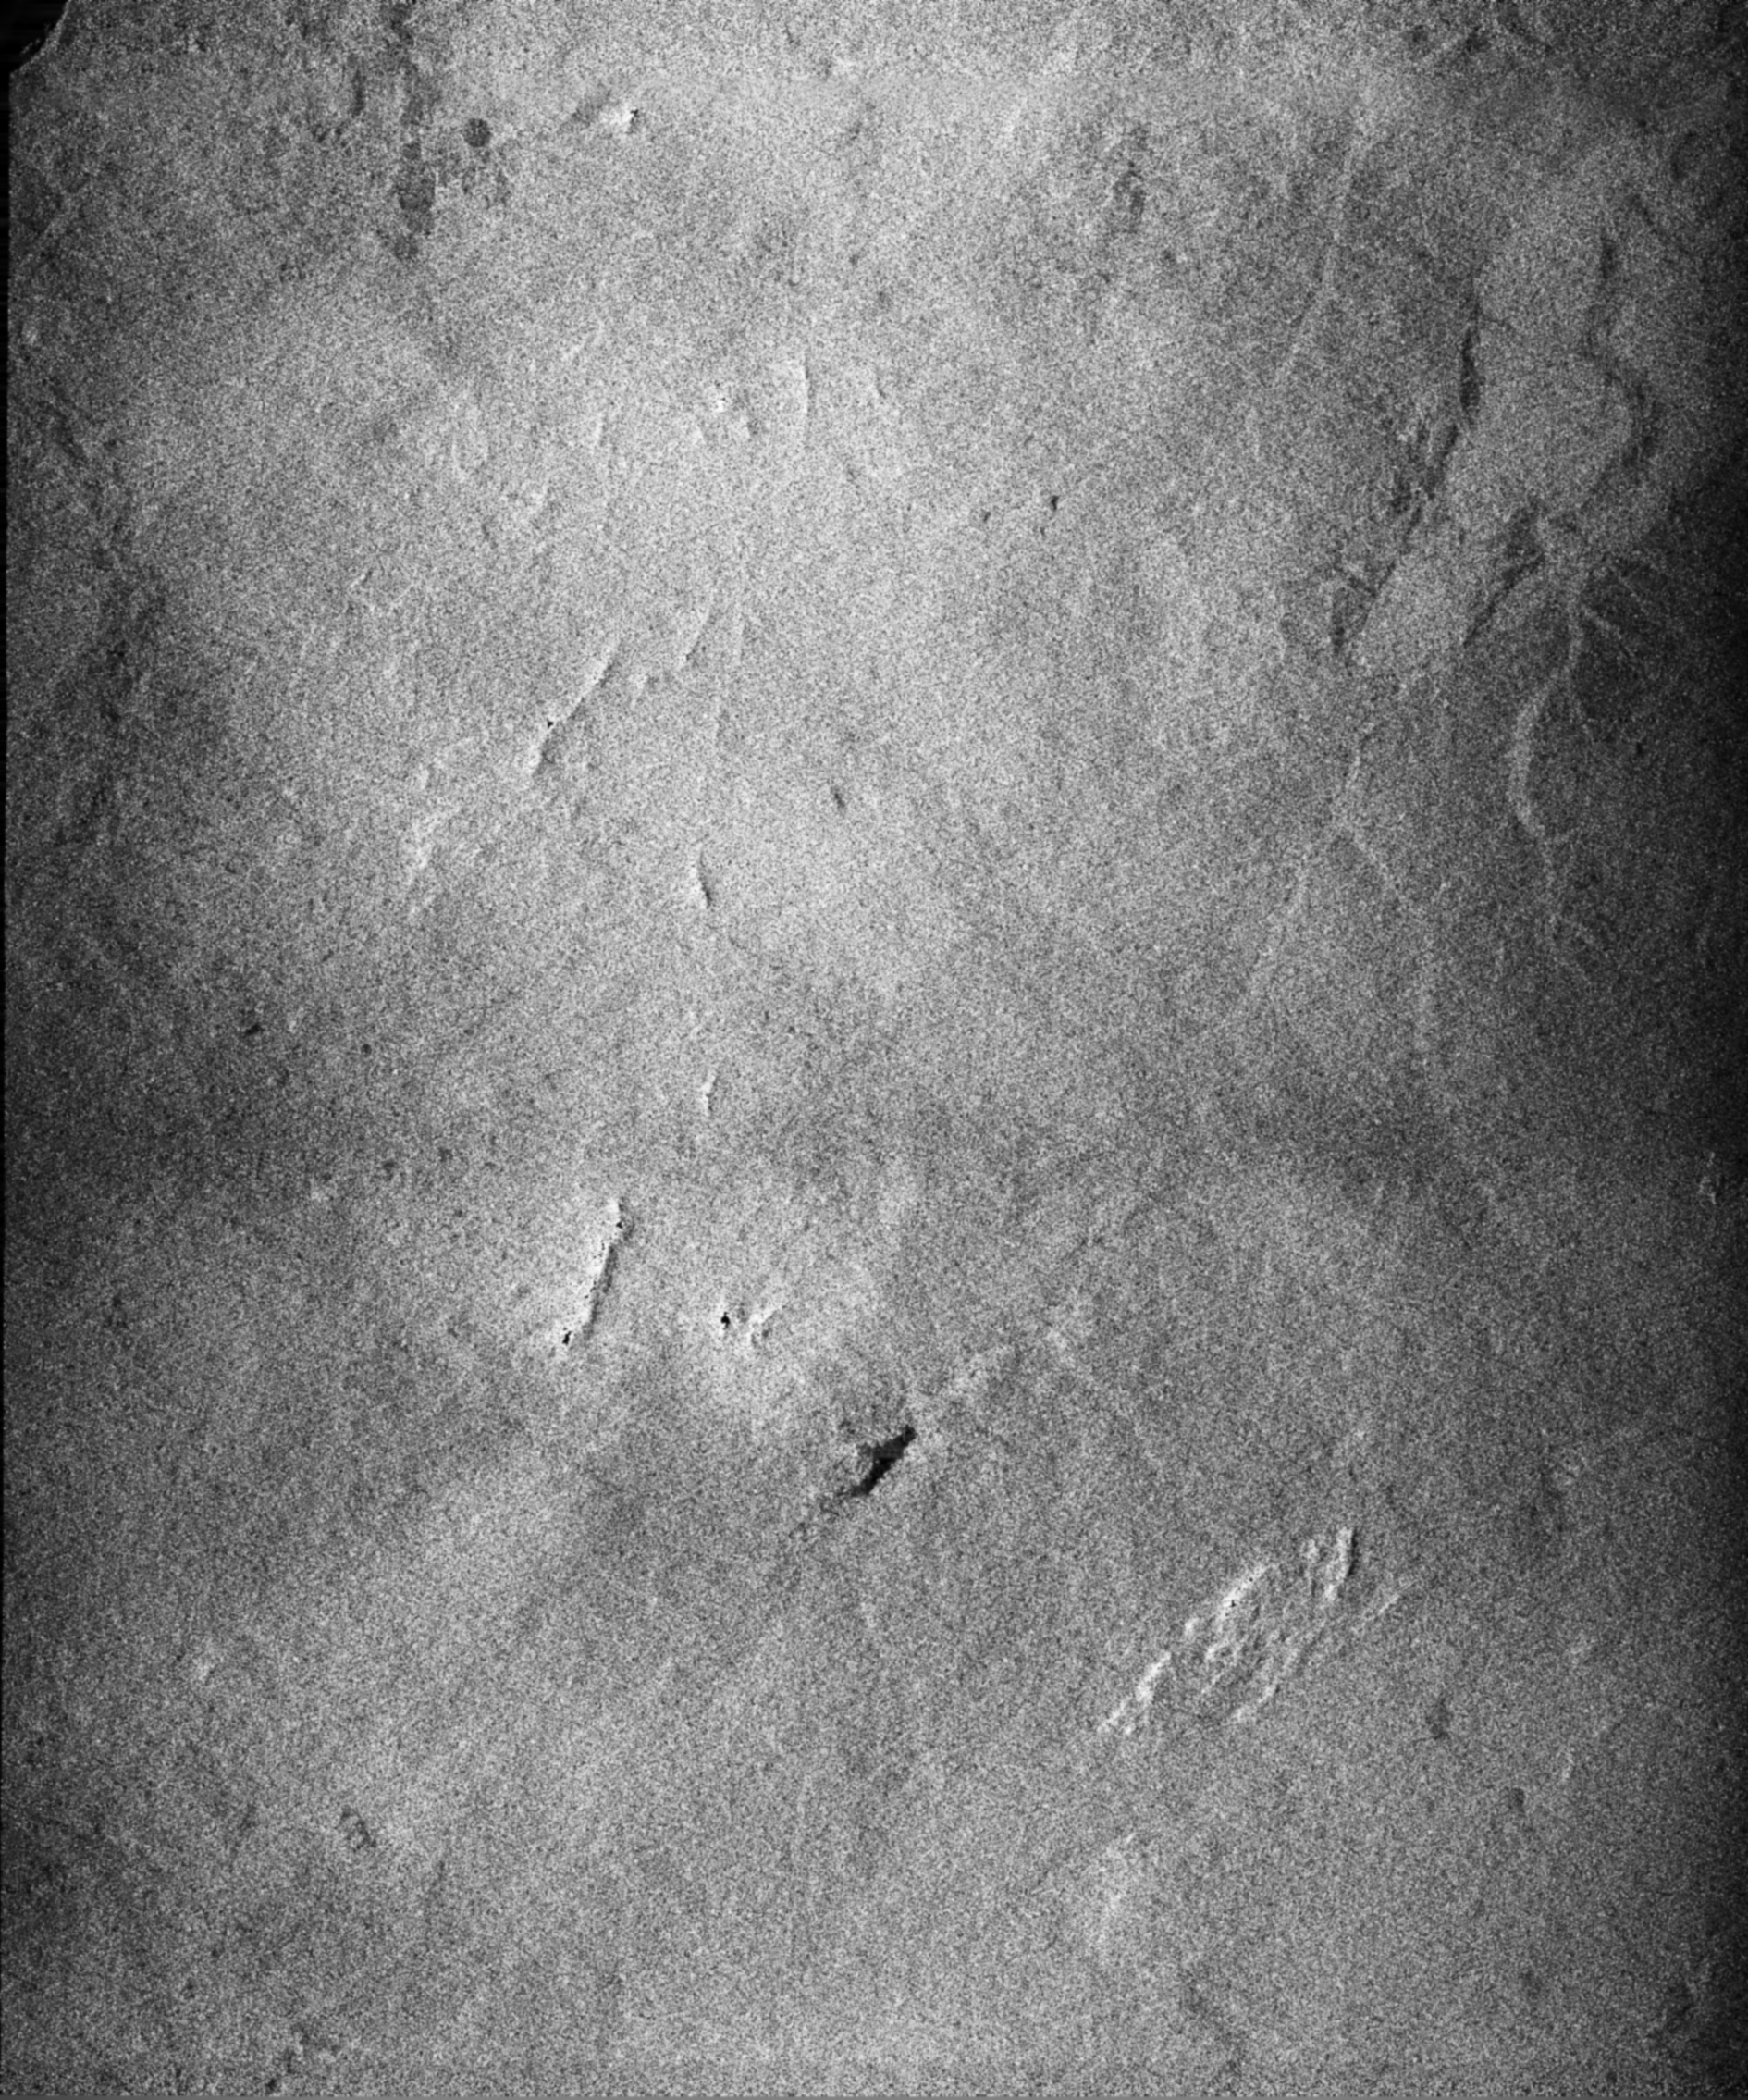

Radar Image of Rio Sao Francisco, Brazil

This radar image acquired by SRTM shows an area south of the Sao Francisco River in Brazil. The area is predominantly scrub forest. Areas such as these are difficult to map by traditional methods because of frequent cloud cover and local inaccessibility. Image brightness differences in this image are caused by differences in vegetation type and density. Tributaries of the Sao Francisco are visible in the upper right. The Sao Francisco River is a major source of water for irrigation and hydroelectric power. Mapping such regions will allow scientists to better understand the relationships between flooding cycles, forestation and human influences on ecosystems.

This radar image was obtained by the Shuttle Radar Topography Mission as part of its mission to map the Earth’s topography. The image was acquired by just one of SRTM’s two antennas, and consequently does not show topographic data but only the strength of the radar signal reflected from the ground. This signal, known as radar backscatter, provides insight into the nature of the surface, including its roughness, vegetation cover, and urbanization.

The Shuttle Radar Topography Mission (SRTM), launched on February 11, 2000, uses the same radar instrument that comprised the Spaceborne Imaging Radar-C/X-Band Synthetic Aperture Radar (SIR-C/X-SAR) that flew twice on the Space Shuttle Endeavour in 1994. The mission is designed to collect three-dimensional measurements of the Earth’s surface. To collect the 3-D data, engineers added a 60-meter-long (200-foot) mast, an additional C-band imaging antenna and improved tracking and navigation devices. The mission is a cooperative project between the National Aeronautics and Space Administration (NASA), the National Imagery and Mapping Agency (NIMA) and the German and Italian space agencies. It is managed by NASA’s Jet Propulsion Laboratory, Pasadena, CA, for NASA’s Earth Science Enterprise, Washington, DC.

Credit: NASA/JPL